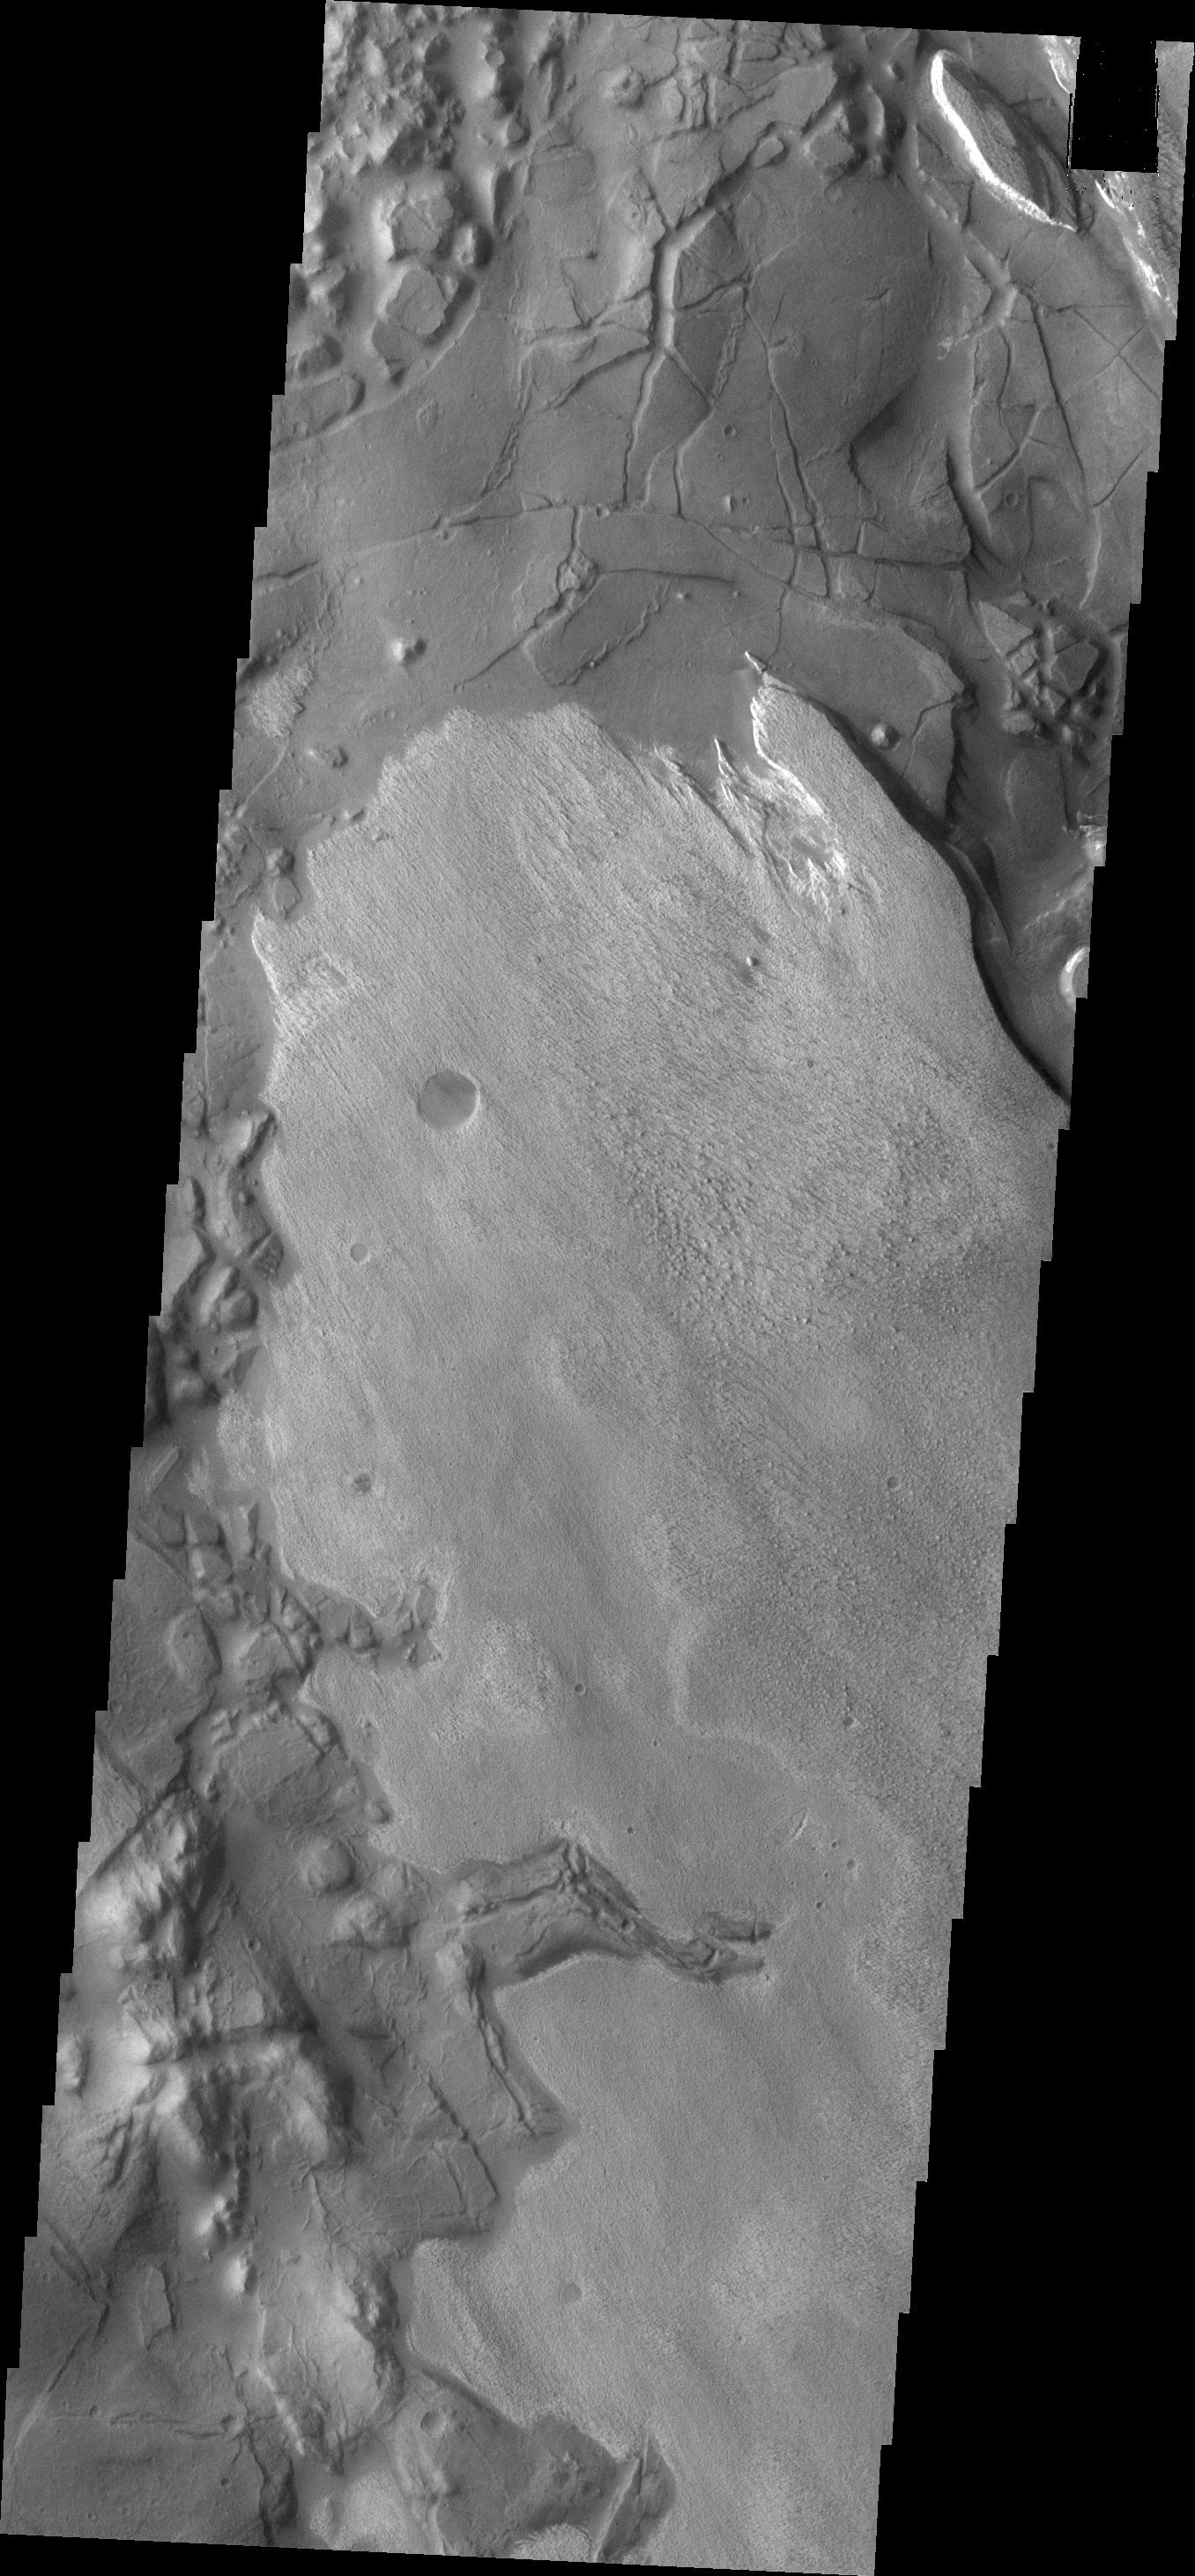

Aram Chaos

This VIS image shows part of Aram Chaos. There are several layers of material in this region.

Credit: NASA/JPL/ASU